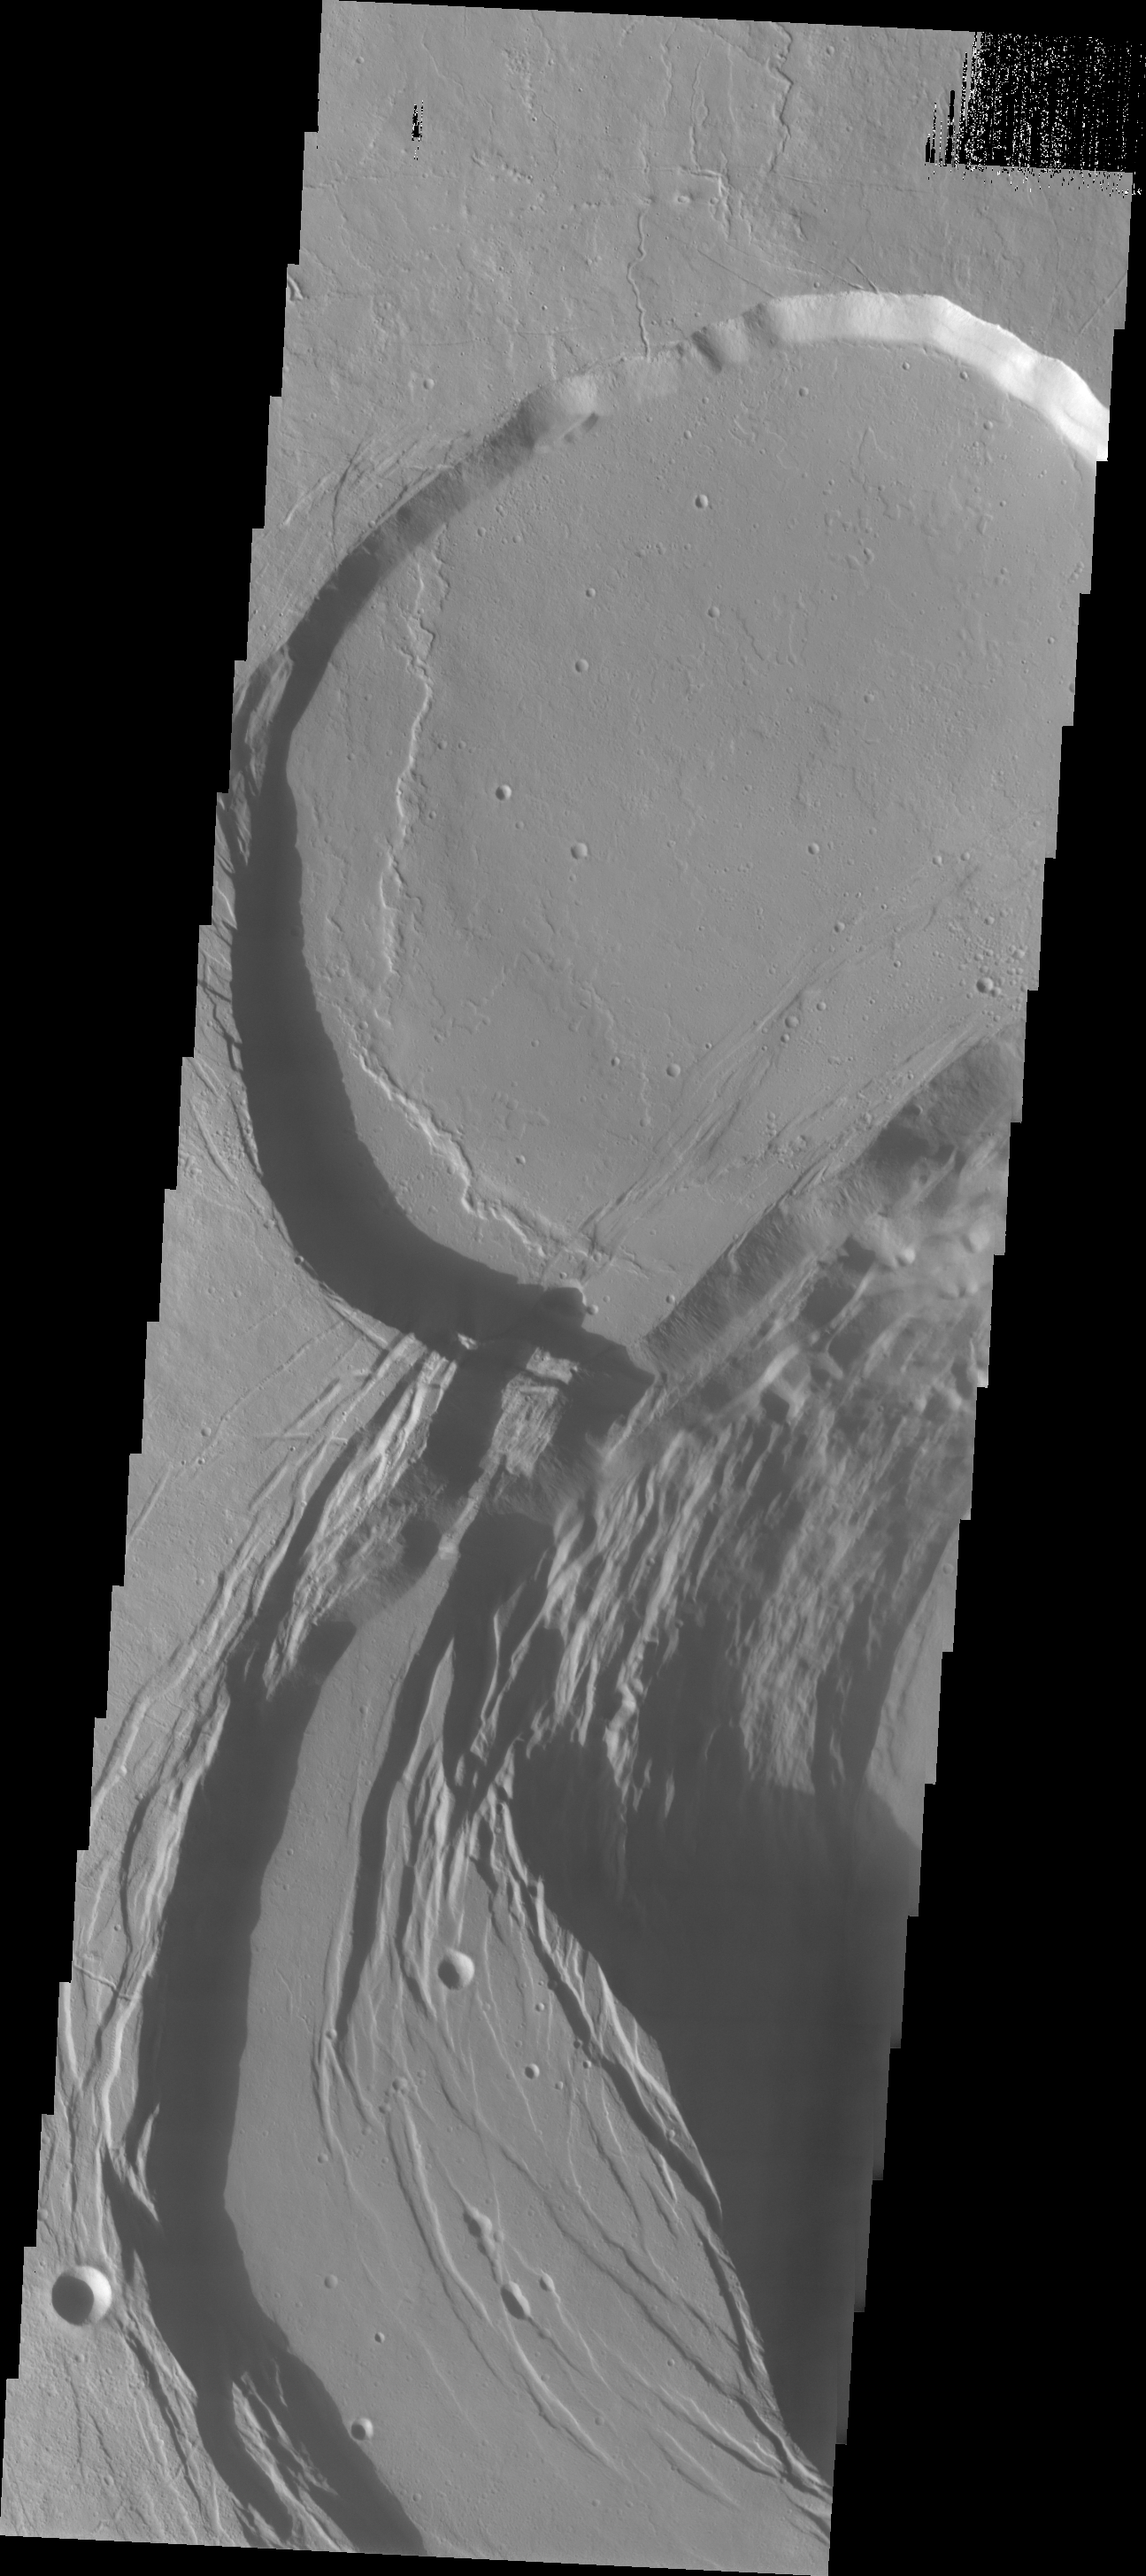

Ascraeus Mons

This VIS image was collected during the major Martian dust storm of 2007. The amount of dust filled atmosphere was thinner over the high altitude summits of the Tharsis volcanoes. This image shows the summit of Ascraeus Mons.

Image information: VIS instrument. Latitude 11.4N, Longitude 255.3E. 18 meter/pixel resolution.

Please see the THEMIS Data Citation Note for details on crediting THEMIS images.

Note: this THEMIS visual image has not been radiometrically nor geometrically calibrated for this preliminary release. An empirical correction has been performed to remove instrumental effects. A linear shift has been applied in the cross-track and down-track direction to approximate spacecraft and planetary motion. Fully calibrated and geometrically projected images will be released through the Planetary Data System in accordance with Project policies at a later time.

NASA’s Jet Propulsion Laboratory manages the 2001 Mars Odyssey mission for NASA’s Office of Space Science, Washington, D.C. The Thermal Emission Imaging System (THEMIS) was developed by Arizona State University, Tempe, in collaboration with Raytheon Santa Barbara Remote Sensing. The THEMIS investigation is led by Dr. Philip Christensen at Arizona State University. Lockheed Martin Astronautics, Denver, is the prime contractor for the Odyssey project, and developed and built the orbiter. Mission operations are conducted jointly from Lockheed Martin and from JPL, a division of the California Institute of Technology in Pasadena.

Credit: NASA/JPL/ASU